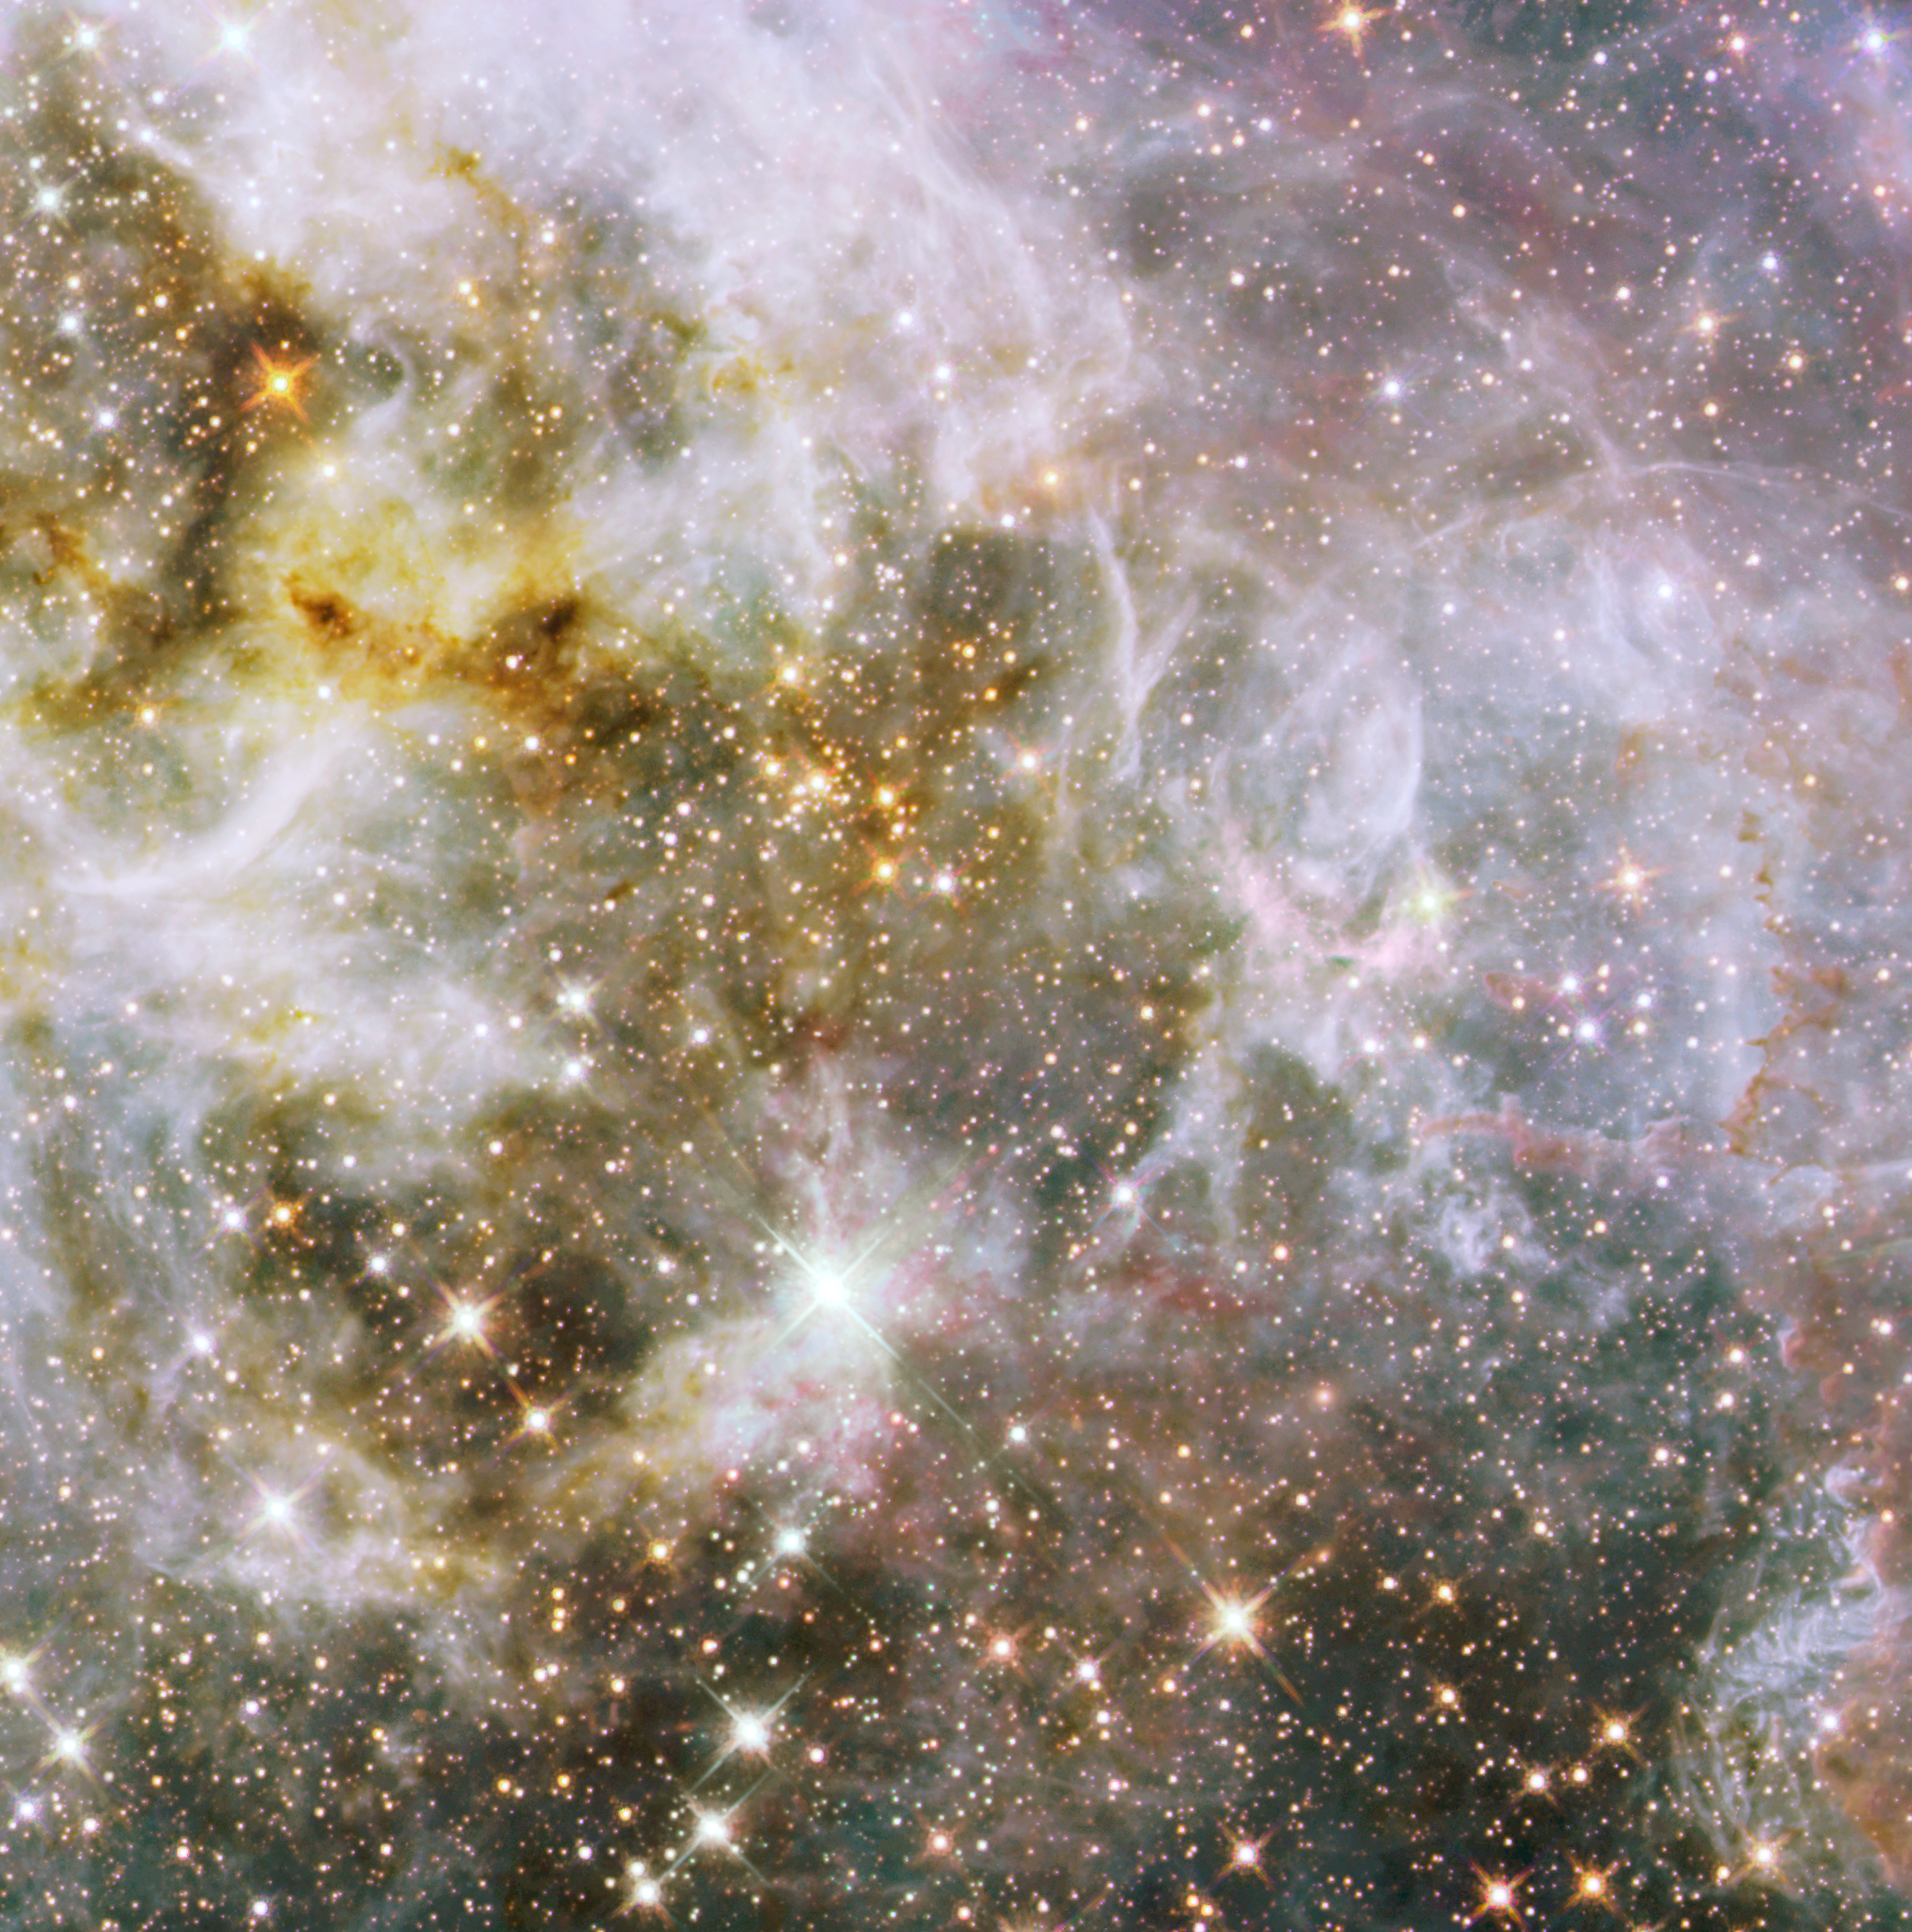

30 Doradus Nebula in Infrared Light

Object Name: 30 Doradus
Object Description: Emission Nebula in the Large Magellanic Cloud
Instrument: HST/ACS/WFC and HST/WFC3/IR
Filters: ACS/WFC: F555W (V) WFC3/IR: F110W (YJ), F160W (H)

The images in this release are composites of separate exposures obtained with the ACS and WFC3 instruments on the Hubble Space Telescope. Several filters were used to sample broad and narrow wavelength ranges. The color results from assigning different hues (colors) to each monochromatic (grayscale) image associated with an individual filter. In this case, the assigned colors are: Blue: F555W (V) Green: F110W (YJ) Red: F160W (H)

Credit: NASA, ESA, and E. Sabbi (STScI)